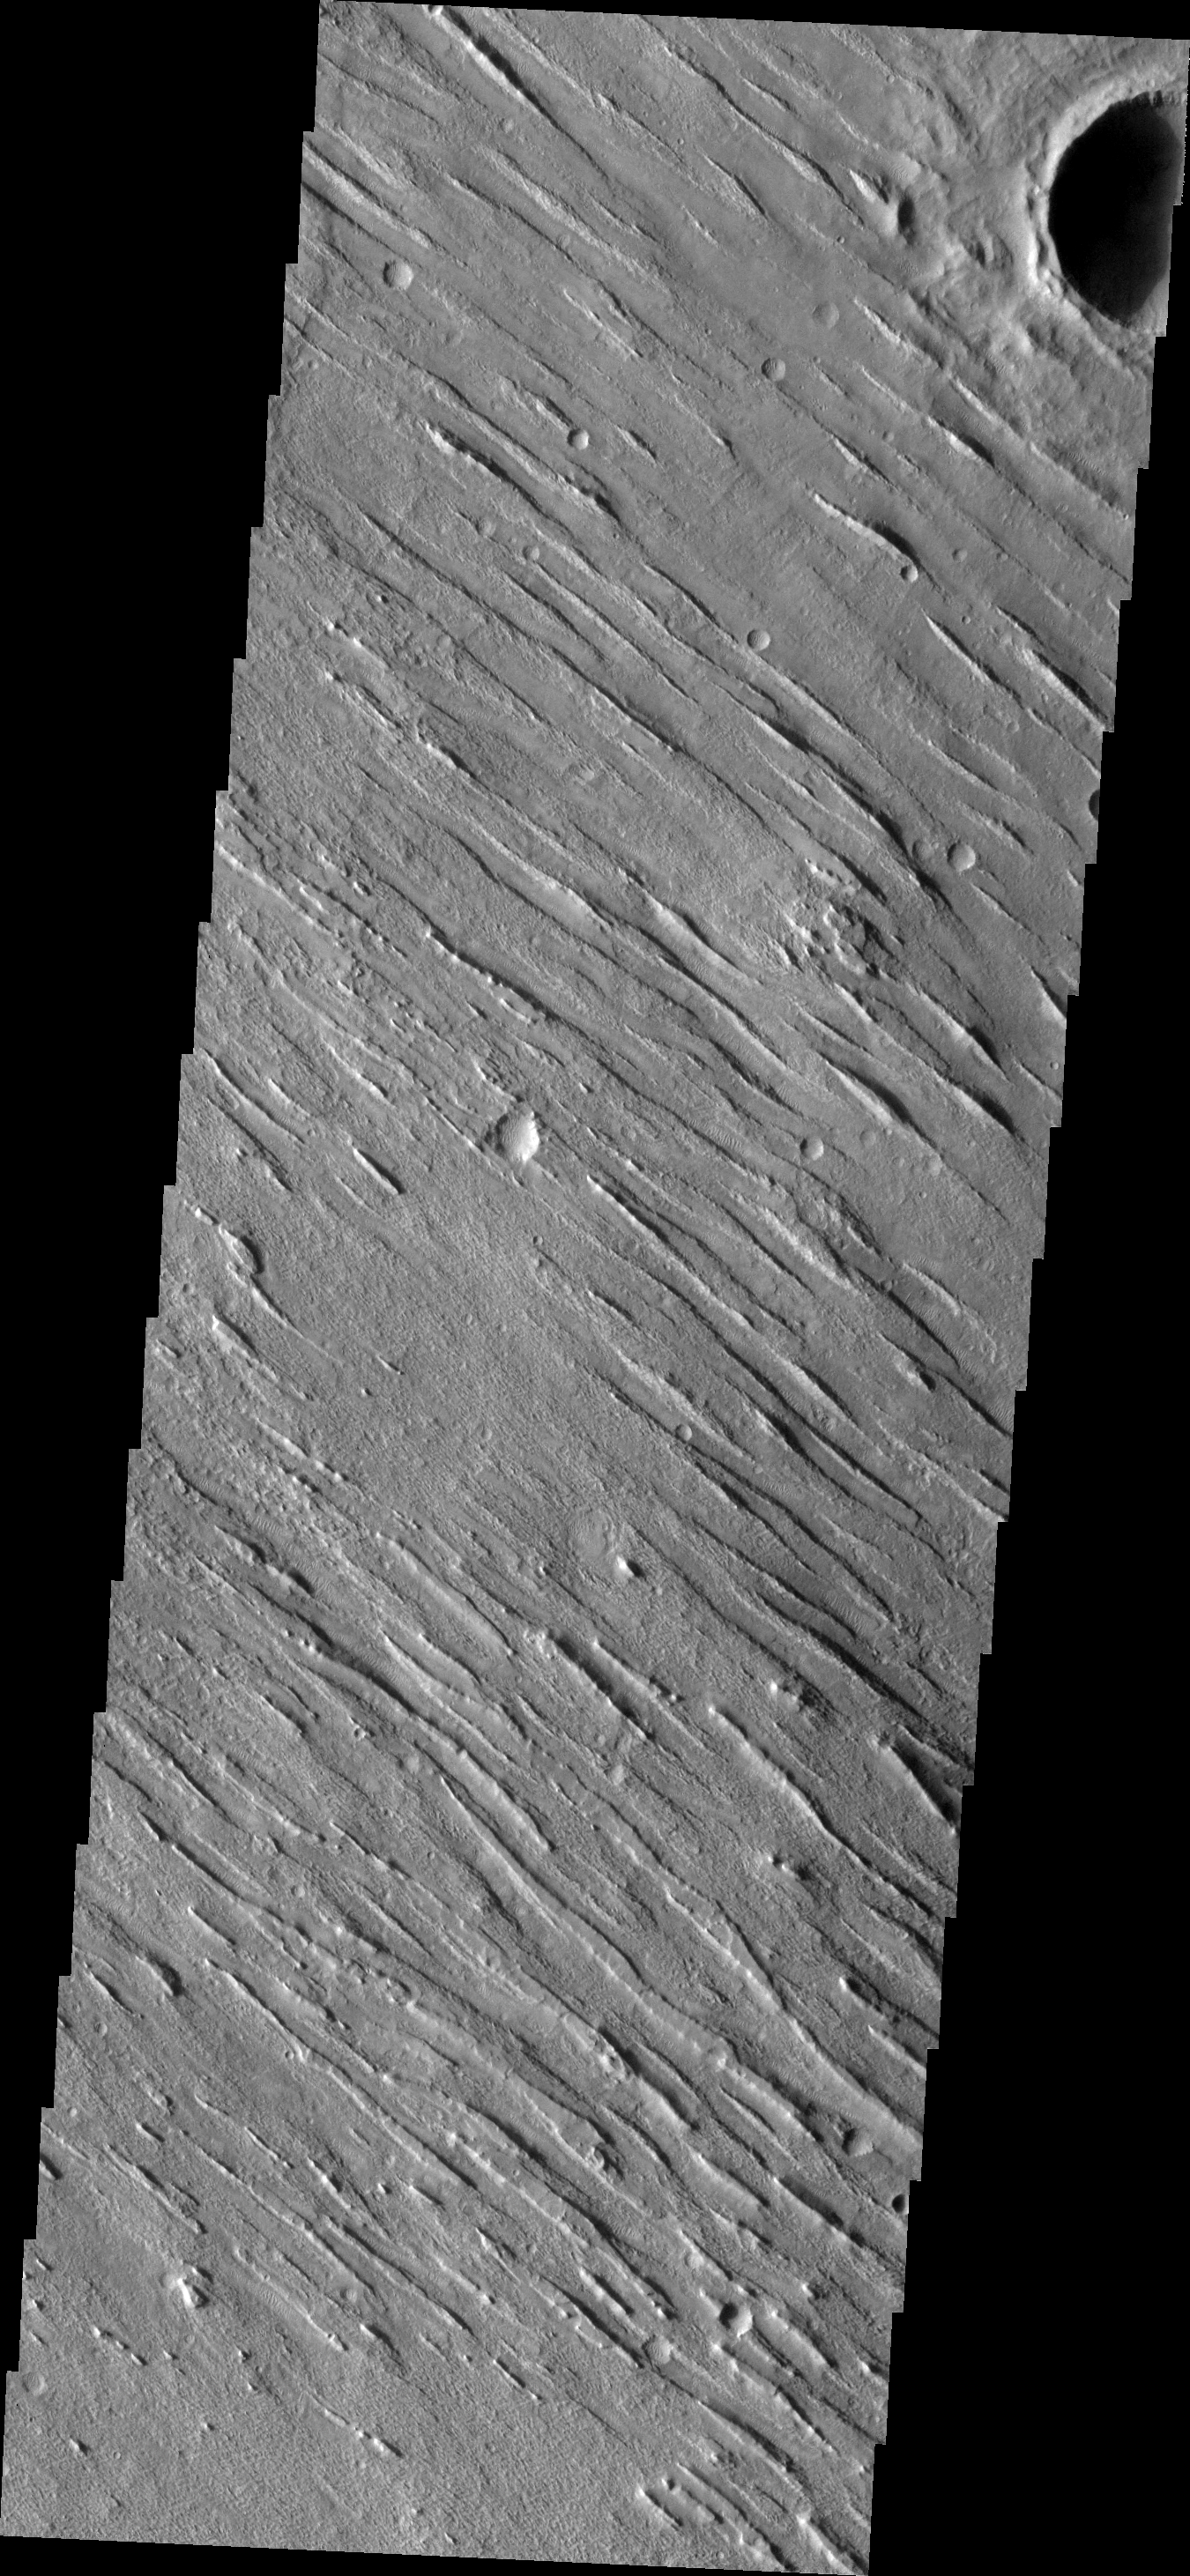

Yardangs

This VIS image shows a portion of Aeolis Planum. Aeolis Planum is composed of semi-resistant materials which have been eroded into linear ridges called yardangs.

Image information: VIS instrument. Latitude 1.7N, Longitude 142.1E. 18 meter/pixel resolution.

Please see the THEMIS Data Citation Note for details on crediting THEMIS images.

Note: this THEMIS visual image has not been radiometrically nor geometrically calibrated for this preliminary release. An empirical correction has been performed to remove instrumental effects. A linear shift has been applied in the cross-track and down-track direction to approximate spacecraft and planetary motion. Fully calibrated and geometrically projected images will be released through the Planetary Data System in accordance with Project policies at a later time.

NASA’s Jet Propulsion Laboratory manages the 2001 Mars Odyssey mission for NASA’s Office of Space Science, Washington, D.C. The Thermal Emission Imaging System (THEMIS) was developed by Arizona State University, Tempe, in collaboration with Raytheon Santa Barbara Remote Sensing. The THEMIS investigation is led by Dr. Philip Christensen at Arizona State University. Lockheed Martin Astronautics, Denver, is the prime contractor for the Odyssey project, and developed and built the orbiter. Mission operations are conducted jointly from Lockheed Martin and from JPL, a division of the California Institute of Technology in Pasadena.

Credit: NASA/JPL/ASU